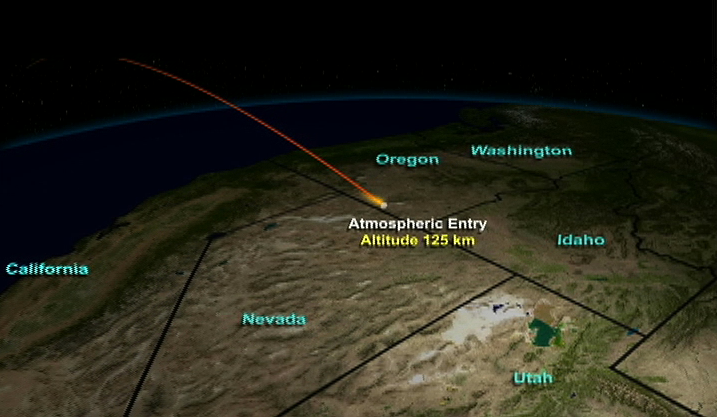

Entry, Descent, Landing Animation (Animation)

Entry, Descent, Landing animation

This animation illustrates the path the Stardust return capsule will follow once it enters Earth’s atmosphere.

Credit: NASA/JPL